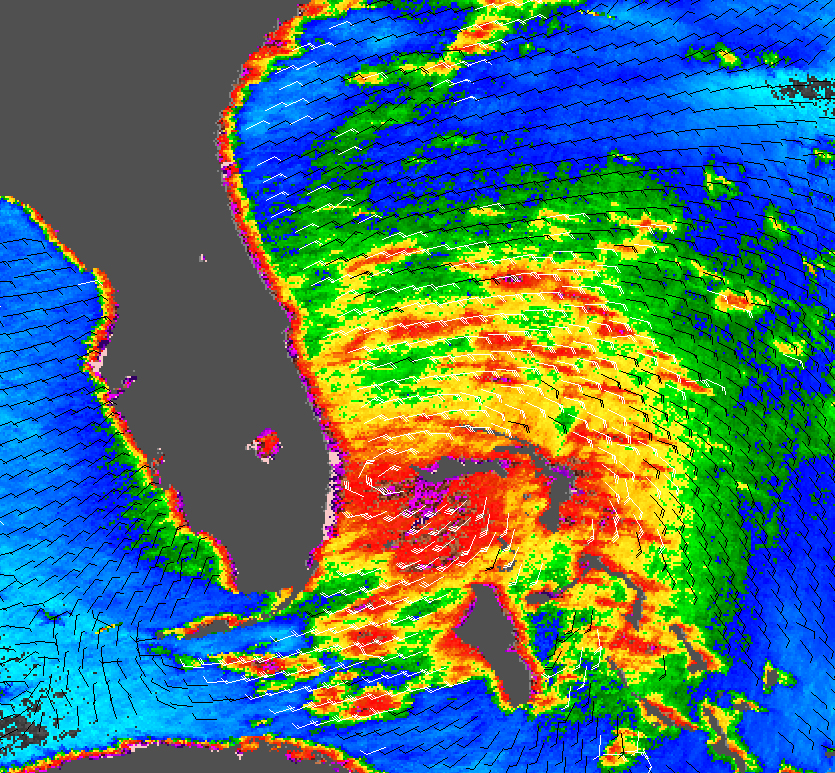

Tropical Storm Katrina

Tropical Storm Katrina is shown here as observed by NASA’s QuikScatsatellite on August 25, 2005, at 08:37 UTC (4:37 a.m. in Florida). At this time, the storm had 80 kilometers per hour (50 miles per hour; 43 knots) sustained winds. The storm does not appear to yet have reached hurricane strength.

The greater danger may be not with her winds, but with Katrina’s rains. The storm is moving slowly, just 13 km/hr (8 mph), and is expected to slow as it moves over land. This means that Katrina ‘s heavy rains will linger longer over one area, dumping 15-25 centimeters (6-10 inches) of rain over Florida and the Bahamas and possibly up to 38 cm (15 inches) in some regions, the National Hurricane Center warns.

The image depicts wind speed in color and wind direction with small barbs. White barbs point to areas of heavy rain. The highest wind speeds, shown in purple, surround the center of the storm.

Measurements of the wind strength of Tropical Storm Katrina show sustained winds similar to those shown by these QuikScat observations, though not identical. This is because the power of the storm makes accurate measurements difficult. The scatterometer sends pulses of microwave energy through the atmosphere to the ocean surface, and measures the energy that bounces back from the wind-roughened surface. The energy of the microwave pulses changes depending on wind speed and direction, giving scientists a way to monitor wind around the world.

Tropical cyclones (the generic term for hurricanes and typhoons) and to a lesser extent, weaker storm systems like Katrina, are difficult to measure. To relate the radar energy return to actual wind speed, scientists compare measurements taken from buoys and other ground stations to data the satellite acquired at the same time and place. Because the high wind speeds generated by cyclones are rare, scientists do not have corresponding ground information to know how to translate data from the satellite for wind speeds above 50 knots (about 93 km/hr or 58 mph). Also, the unusually heavy rain found in a cyclone distorts the microwave pulses in a number of ways, making a conversion to accurate wind speed difficult. Instead, the scatterometer provides a nice picture of the relative wind speeds within the storm and shows wind direction.

For more information about the storm, please visit the National Hurricane Center.

QuikScat Background
NASA’s Quick Scatterometer (QuikScat) spacecraft was launched from Vandenberg Air Force Base, California on June 19, 1999. QuikScat carriesthe SeaWinds scatterometer, a specialized microwave radar that measures near-surface wind speed and direction under all weather and cloud conditions over the Earth’s oceans. More information about the QuikScat mission and observations is available at http://winds.jpl.nasa.gov. QuikScat is managed for NASA’s Science Mission Directorate, Washington, DC, by NASA’s Jet Propulsion Laboratory, Pasadena, CA. JPL also built the SeaWinds radar instrument and is providing ground science processing systems. NASA’s Goddard Space Flight Center, Greenbelt, MD, managed development of the satellite, designed and built by Ball Aerospace & Technologies Corp., Boulder, CO. The National Oceanic and Atmospheric Administration has contributed support to ground systems processing and related activities.

Credit: NASA/JPL/QuikScat Science Team